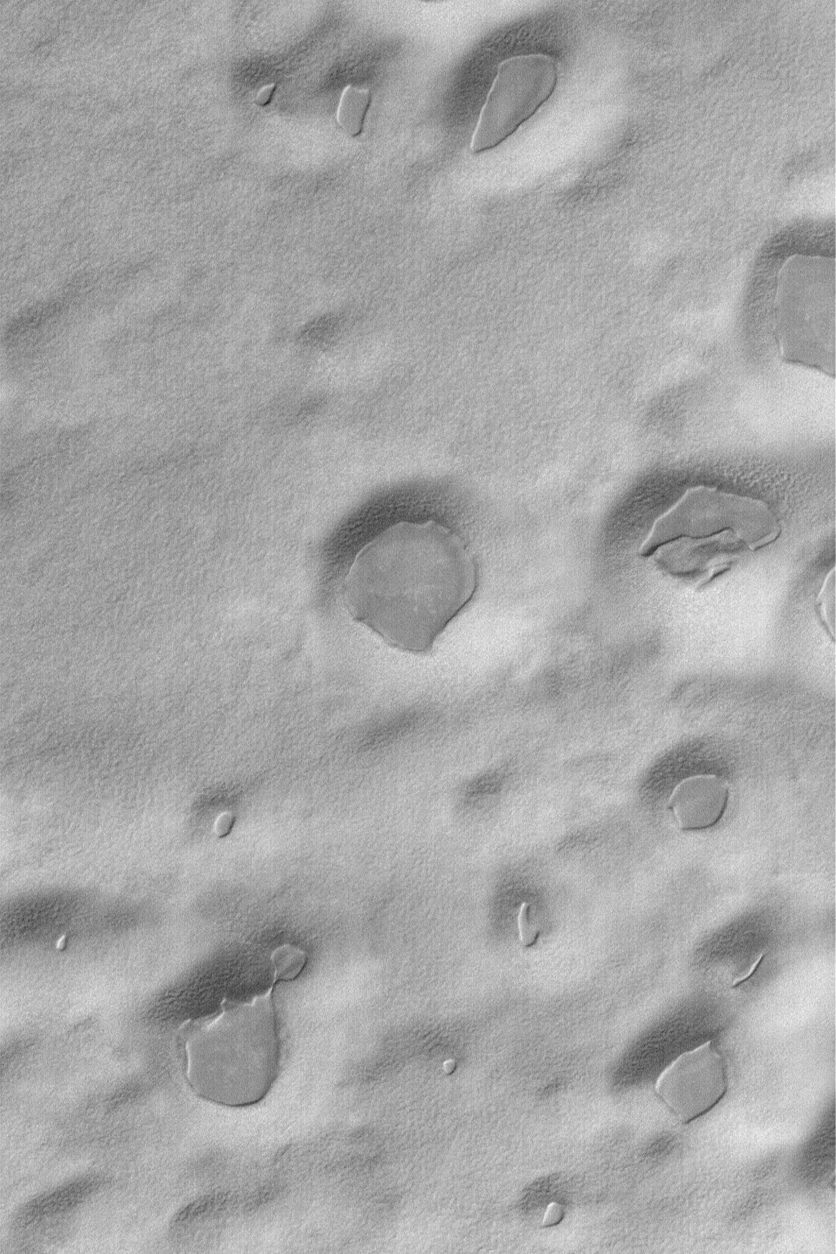

South Polar Layer Remnants

24 February 2004
The thin, dark, angular mesas in depressions in this Mars Global Surveyor (MGS) Mars Orbiter Camera (MOC) image are remnants of a layer of material that has been largely stripped away from the region. The picture is located in the south polar region near 78.1°S, 272.2°W. Sunlight illuminates the scene from the upper left; the picture covers an area 3 km (1.9 mi) wide.

Credit: NASA/JPL/Malin Space Science Systems